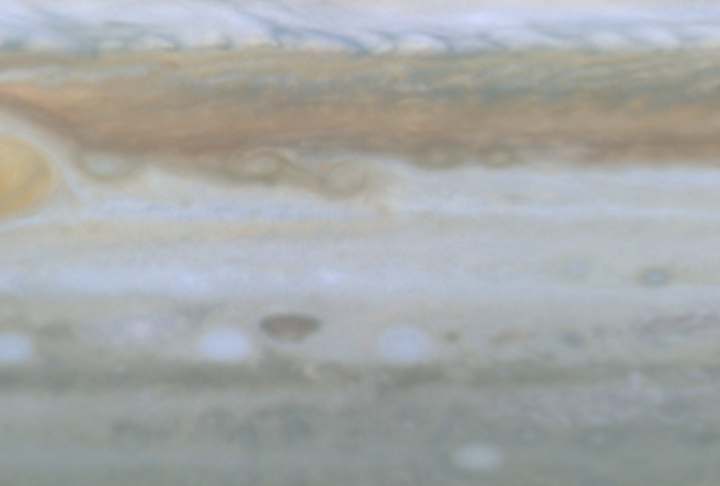

Small Storms Near Great Red Spot

Quicktime file (149k)
Larger AVI file (454k)

This movie clip (of which the release image is a still frame), created from images taken by NASA’s Cassini spacecraft, shows small spots slipping over each other east of Jupiter’s Great Red Spot. These small storms are born in the turbulent region west of the Great Red Spot, then move westward all the way around the planet until they again encounter the Red Spot from the east, when they are often swallowed by the Red Spot.

Cassini is a cooperative mission of NASA, the European Space Agency and the Italian Space Agency. JPL, a division of the California Institute of Technology in Pasadena, manages Cassini for NASA’s Office of Space Science, Washington, D.C.

Credit: NASA/JPL/University of Arizona